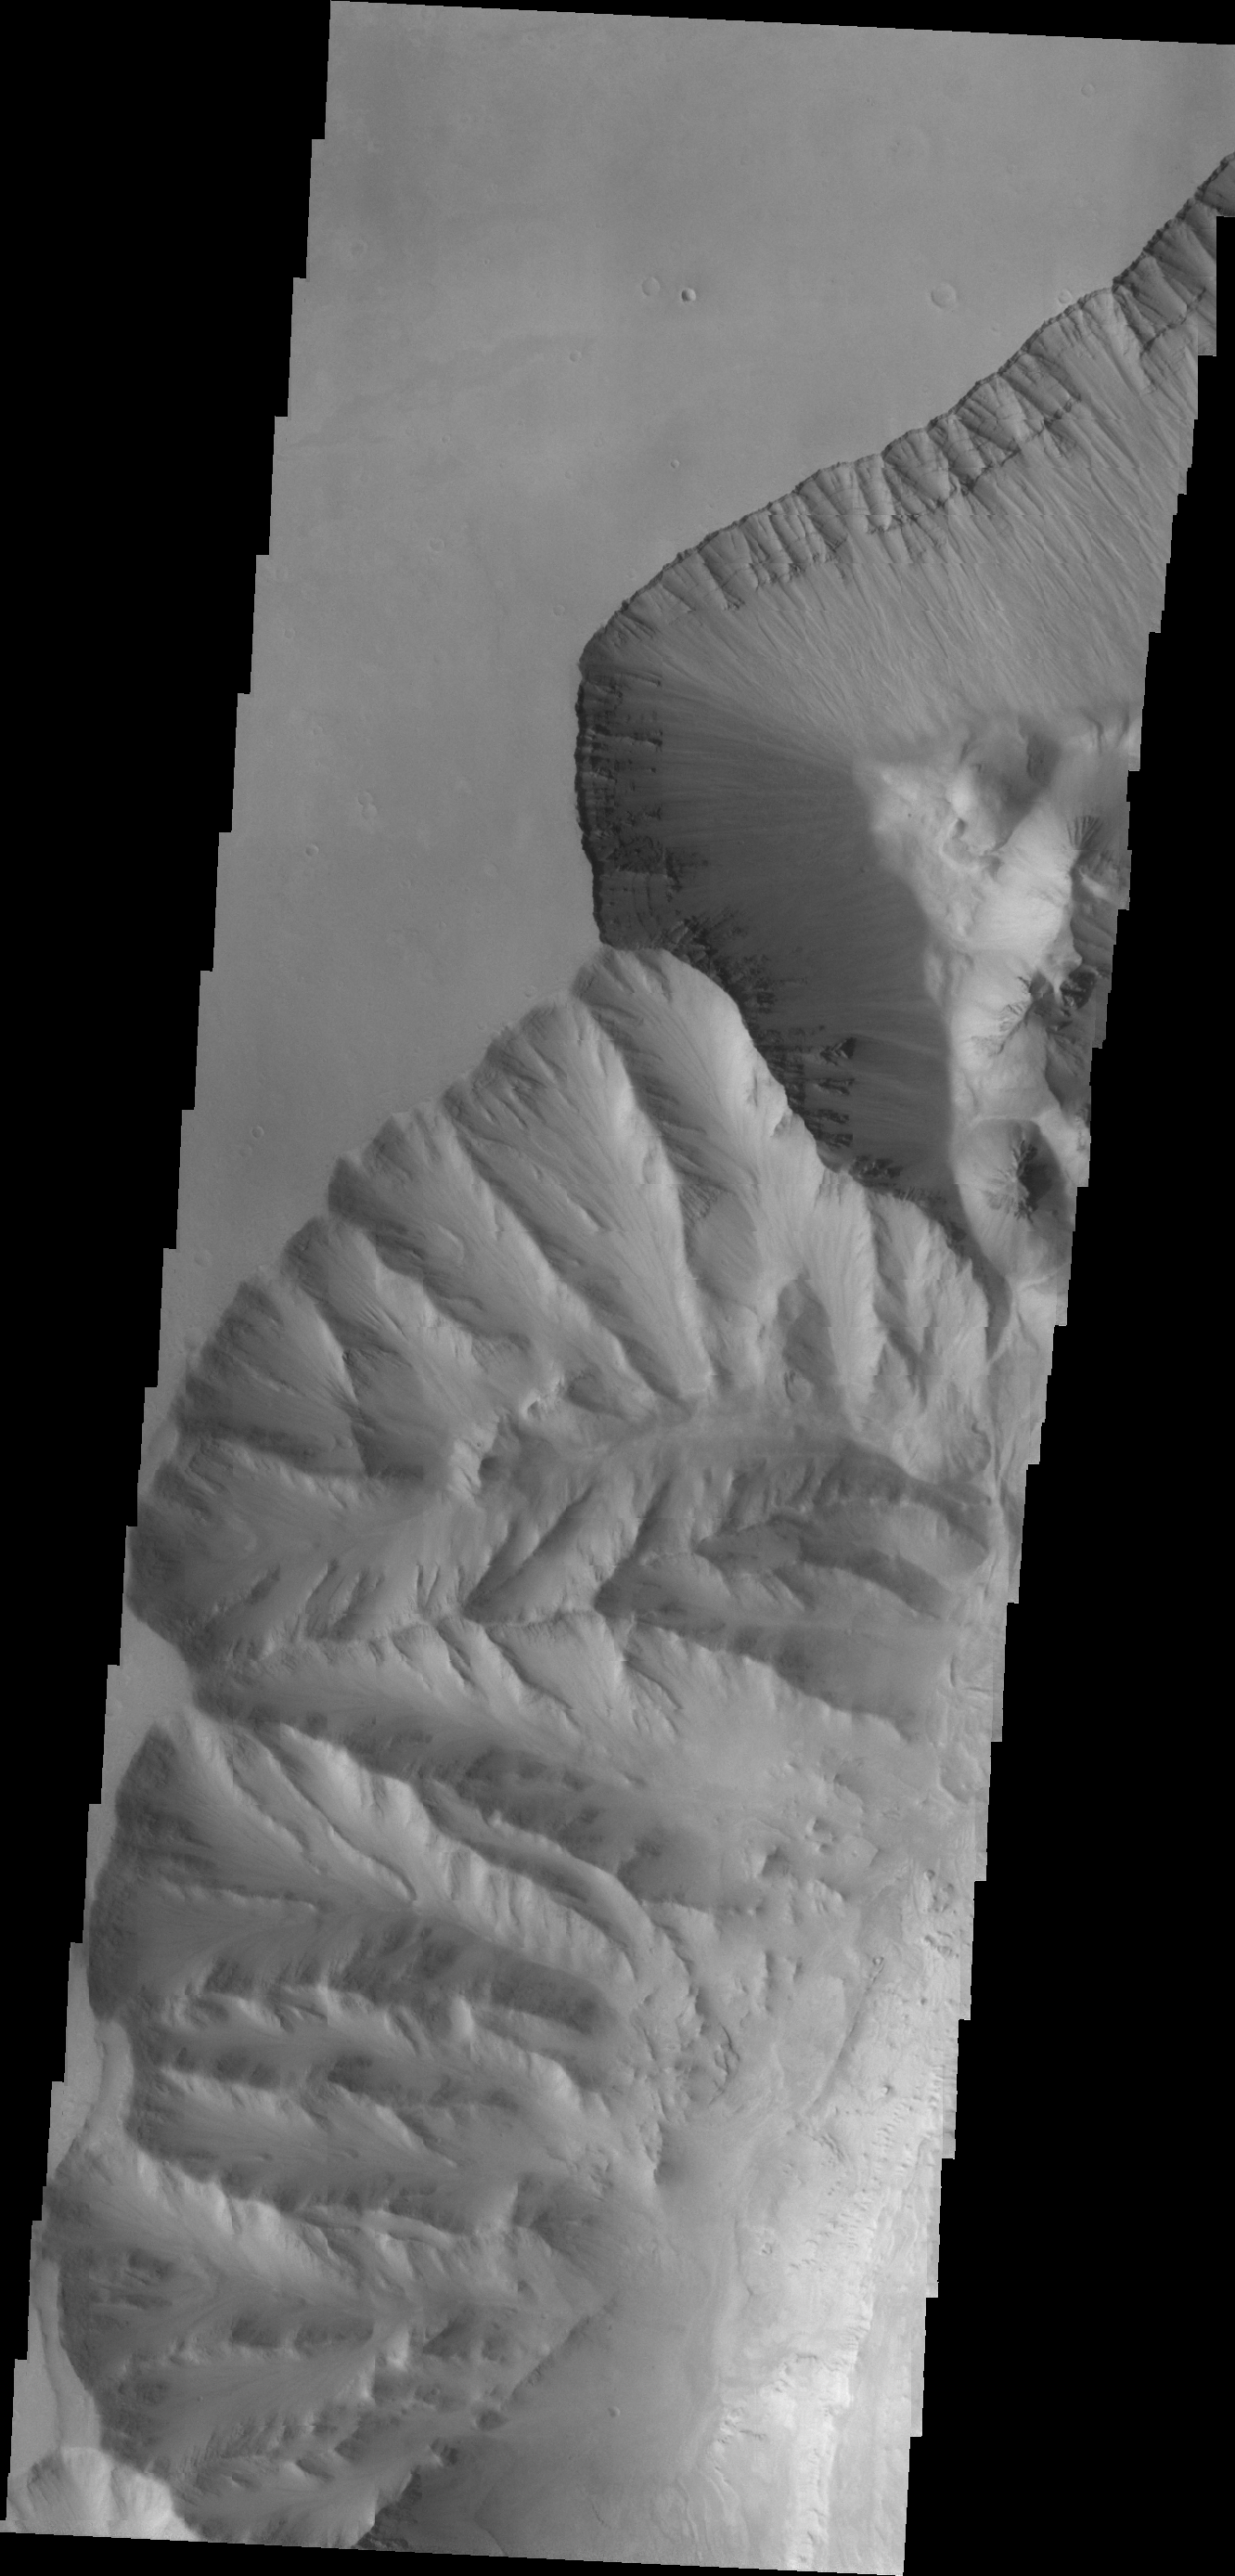

Ophir Chasma

This VIS image shows a portion of the western margin of Ophir Chasma. Layering can be seen in the upper walls of the canyon.

Credit: NASA/JPL/ASU